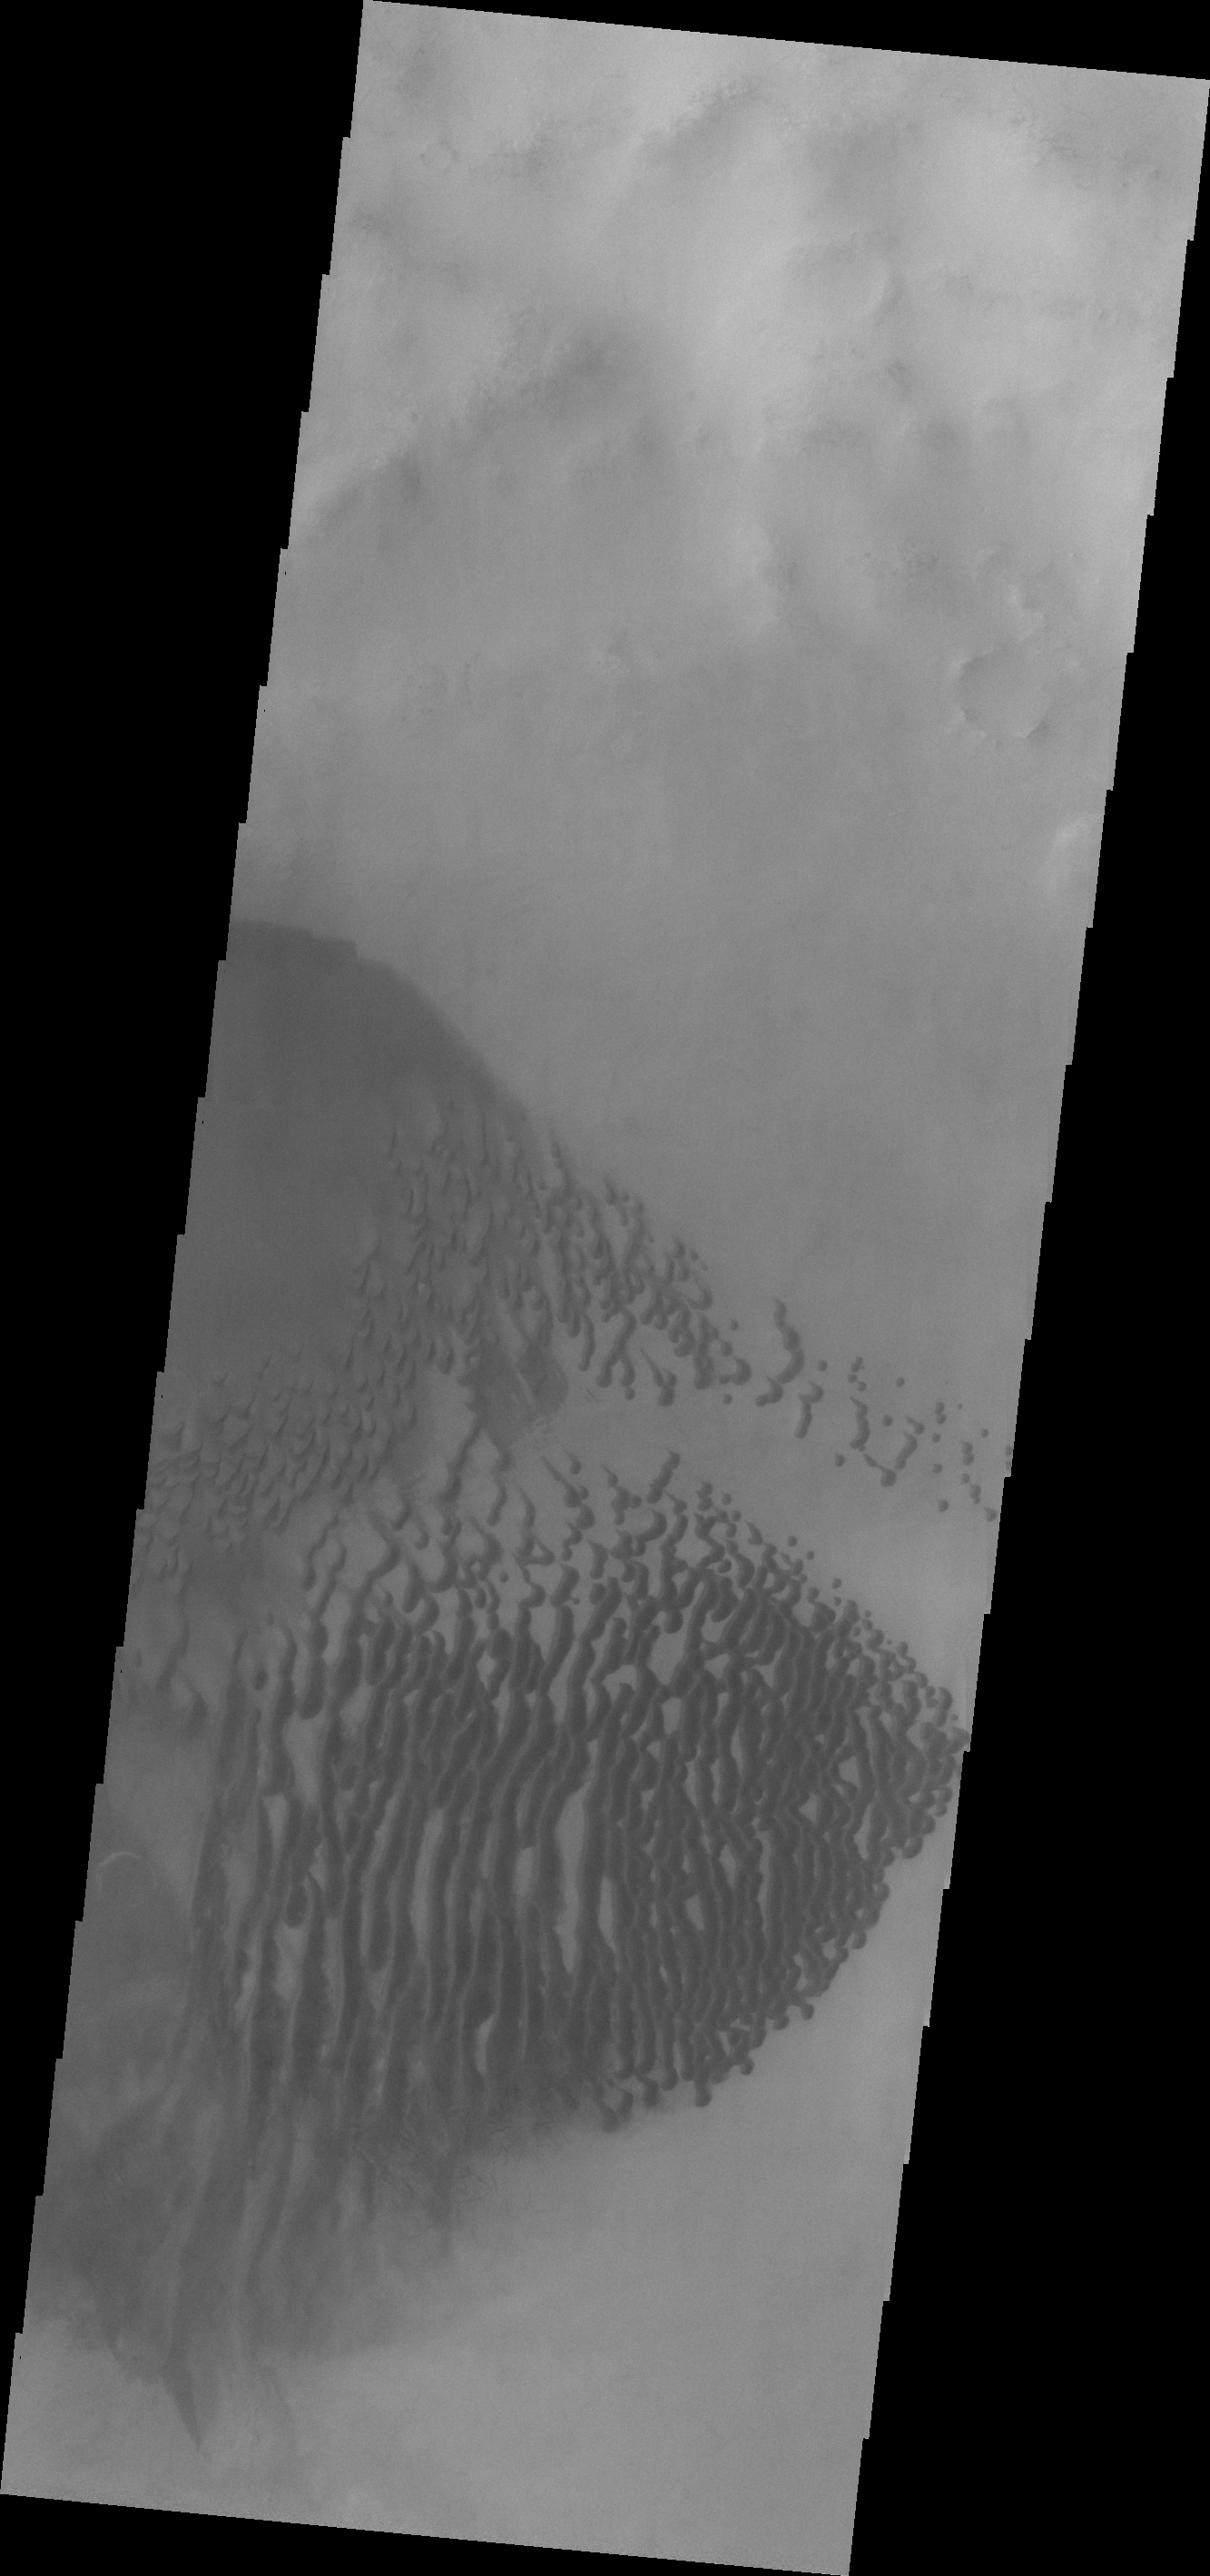

Lamont Crater Dunes

Today’s image shows dunes located on the floor of Lamont Crater.

Credit: NASA/JPL/ASU